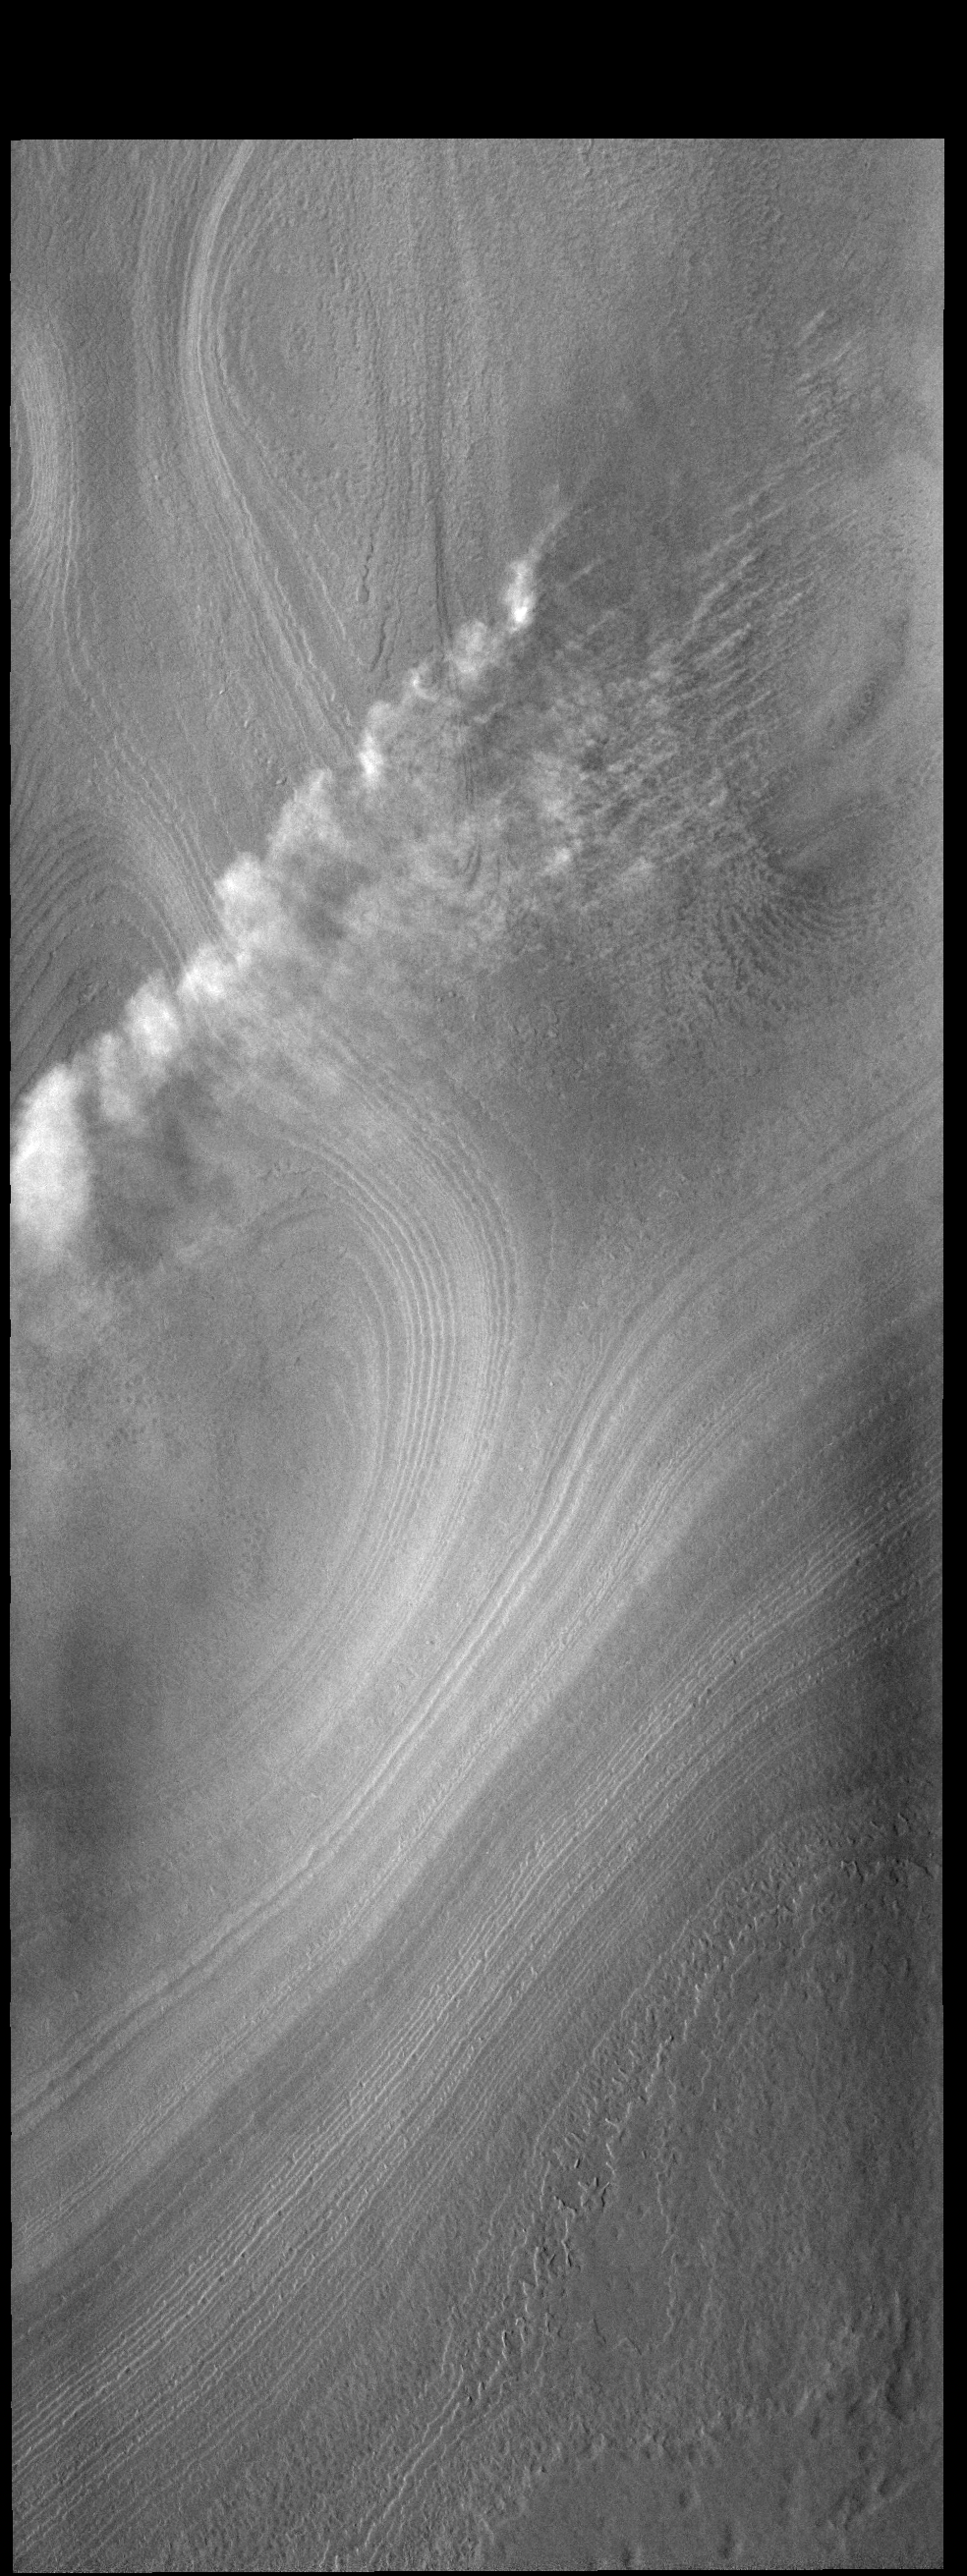

Another Cloudy Day

During southern summer, clouds are a common occurrence over the south polar cap. These dust clouds started as small dust devils visible near the top right corner of this VIS image.

Credit: NASA/JPL-Caltech/ASU